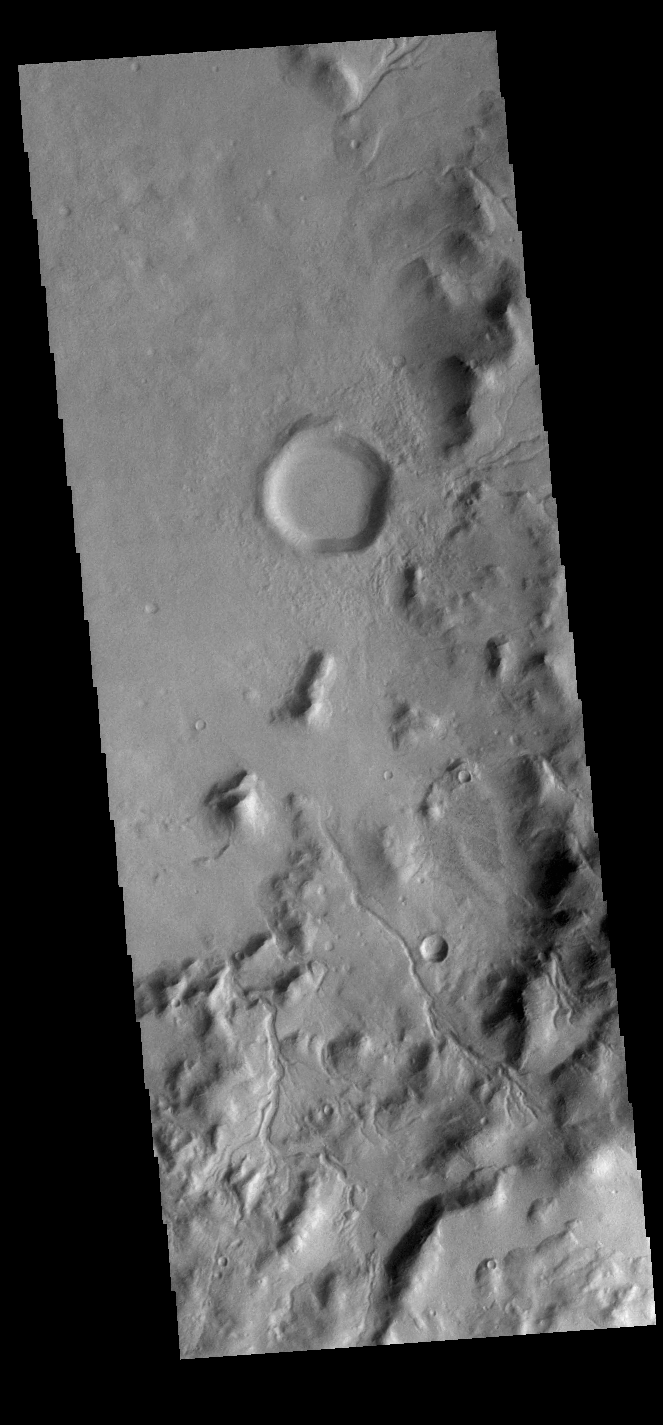

Crater Rim Channels

Multiple channels dissect the inner rim of this unnamed crater in Terra Cimmeria.

Credit: NASA/JPL-Caltech/ASU